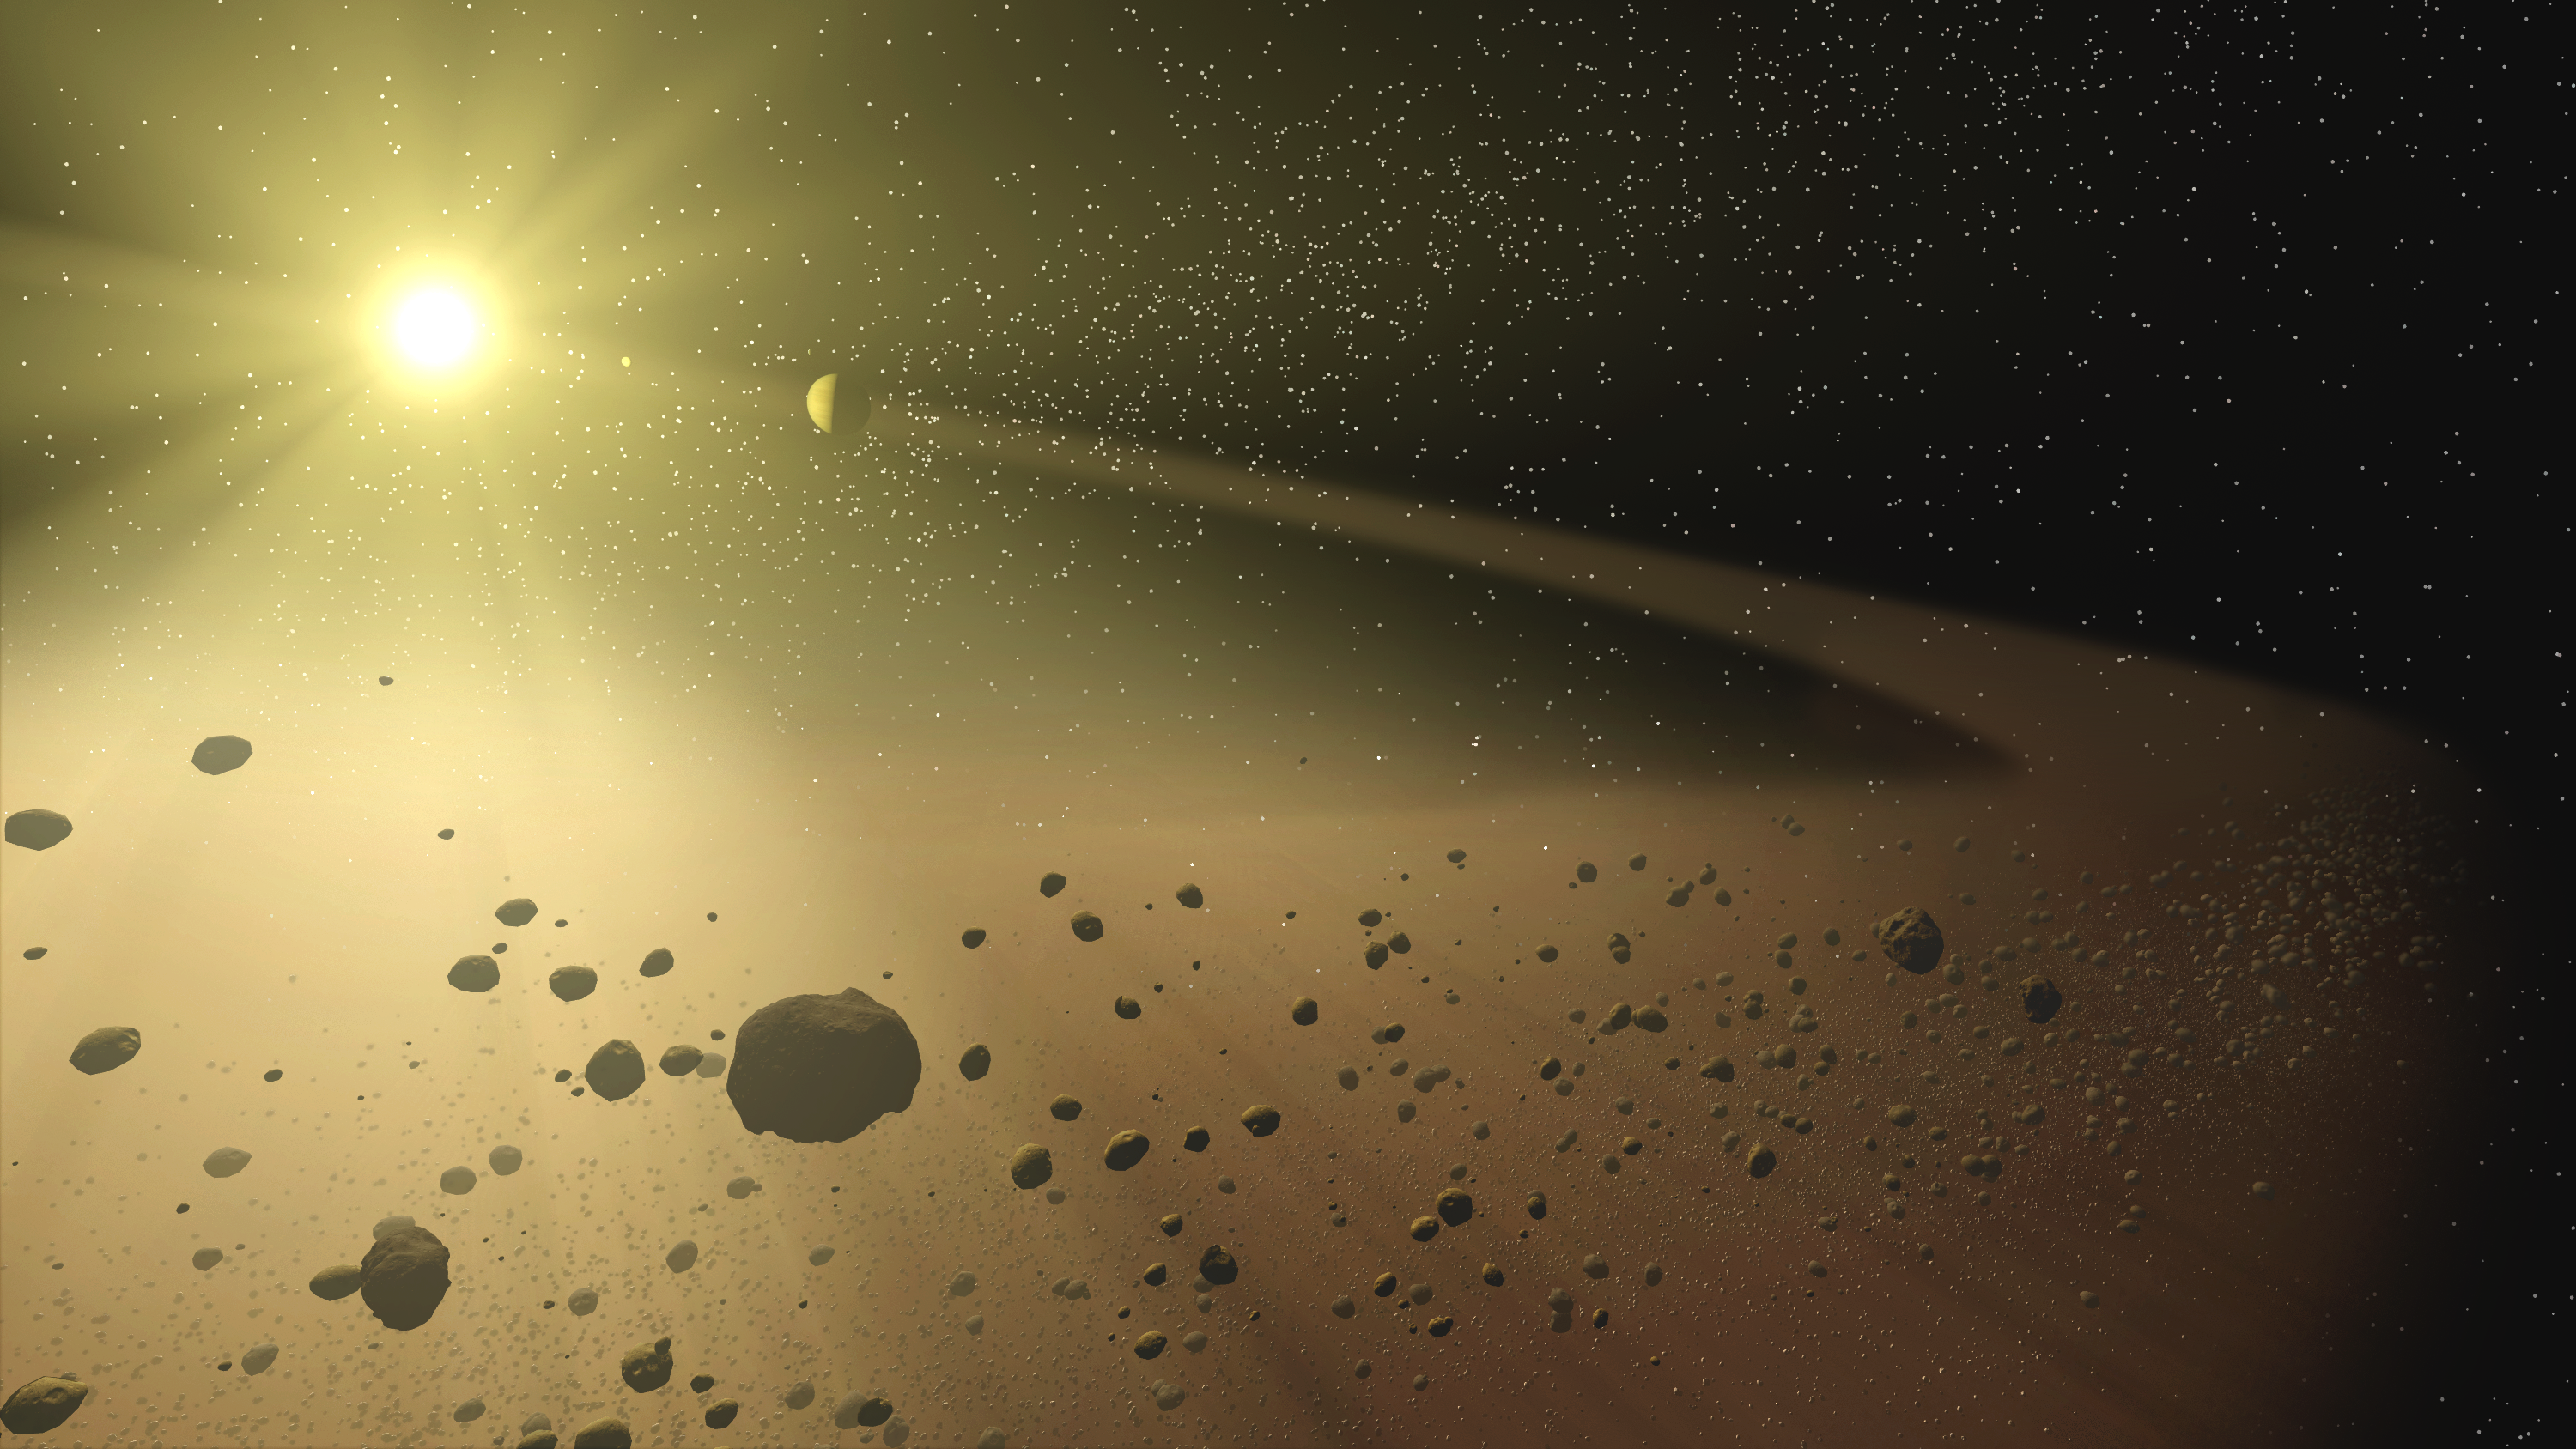

Belt of Dust

This artist's concept depicts a distant hypothetical solar system, similar to the one recently discovered with the Spitzer Space Telescope. In this artist's rendering, a narrow asteroid belt filled with rocks and dusty debris, orbits a star similar to our own Sun when it was approximately 30 million years old (about the time Earth formed). Within the belt a hypothetical planet also circles the star.

Using the Spitzer's heat-seeking infrared eyes, astronomers have recently discovered a similar debris belt surrounding a distant star. While no planets were detected directly by Spitzer, the narrow size of the newly discovered belt hints at the possibility of a planetary system. Just as small moons shepherd ice grains orbiting Saturn into discrete rings, and just as Jupiter tends the outer edge of our solar system's asteroid belt, astronomers suspect one or more planets may be confining the debris within this narrow ring around the star.

Credit: NASA/JPL-Caltech/T. Pyle (SSC)